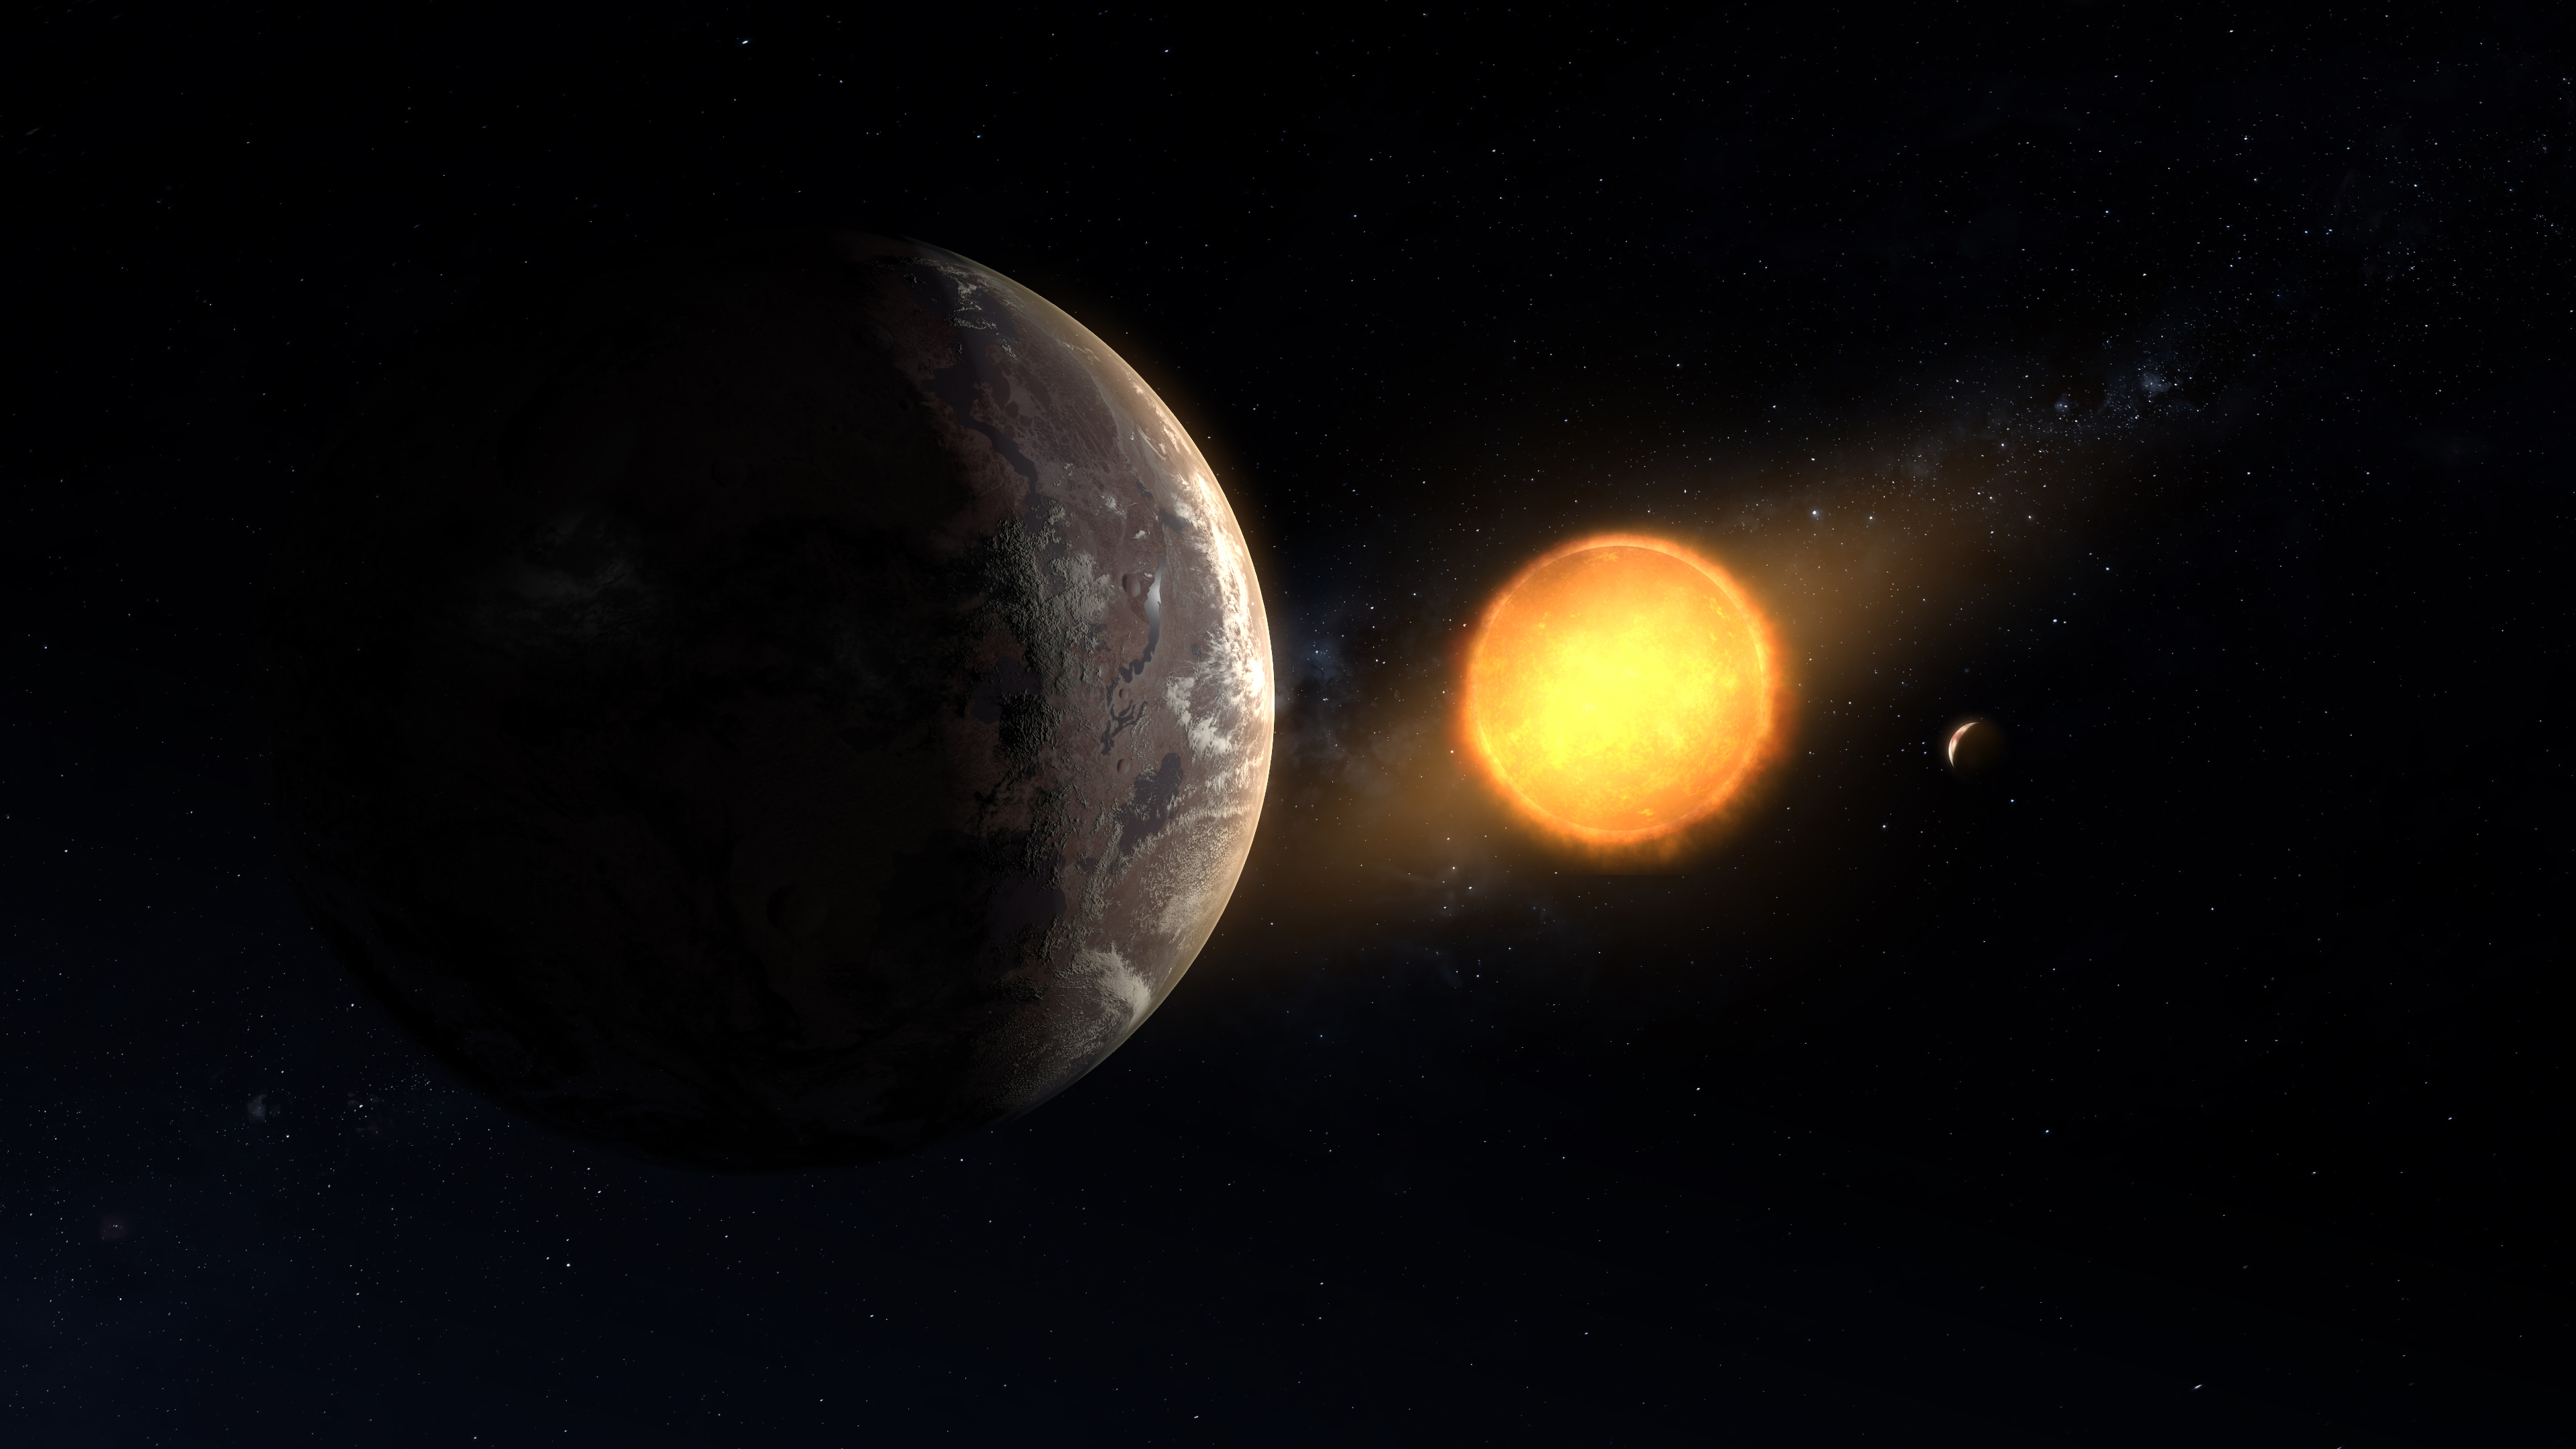

Kepler Planet 1649c Surface View Artist’s Concept

This artist’s concept shows what exoplanet Kepler-1649c could look like on its surface. The planet is the closest to Earth in size and temperature found yet in data from the Kepler space telescope.

Credit: NASA/Ames Research Center/Daniel Rutter